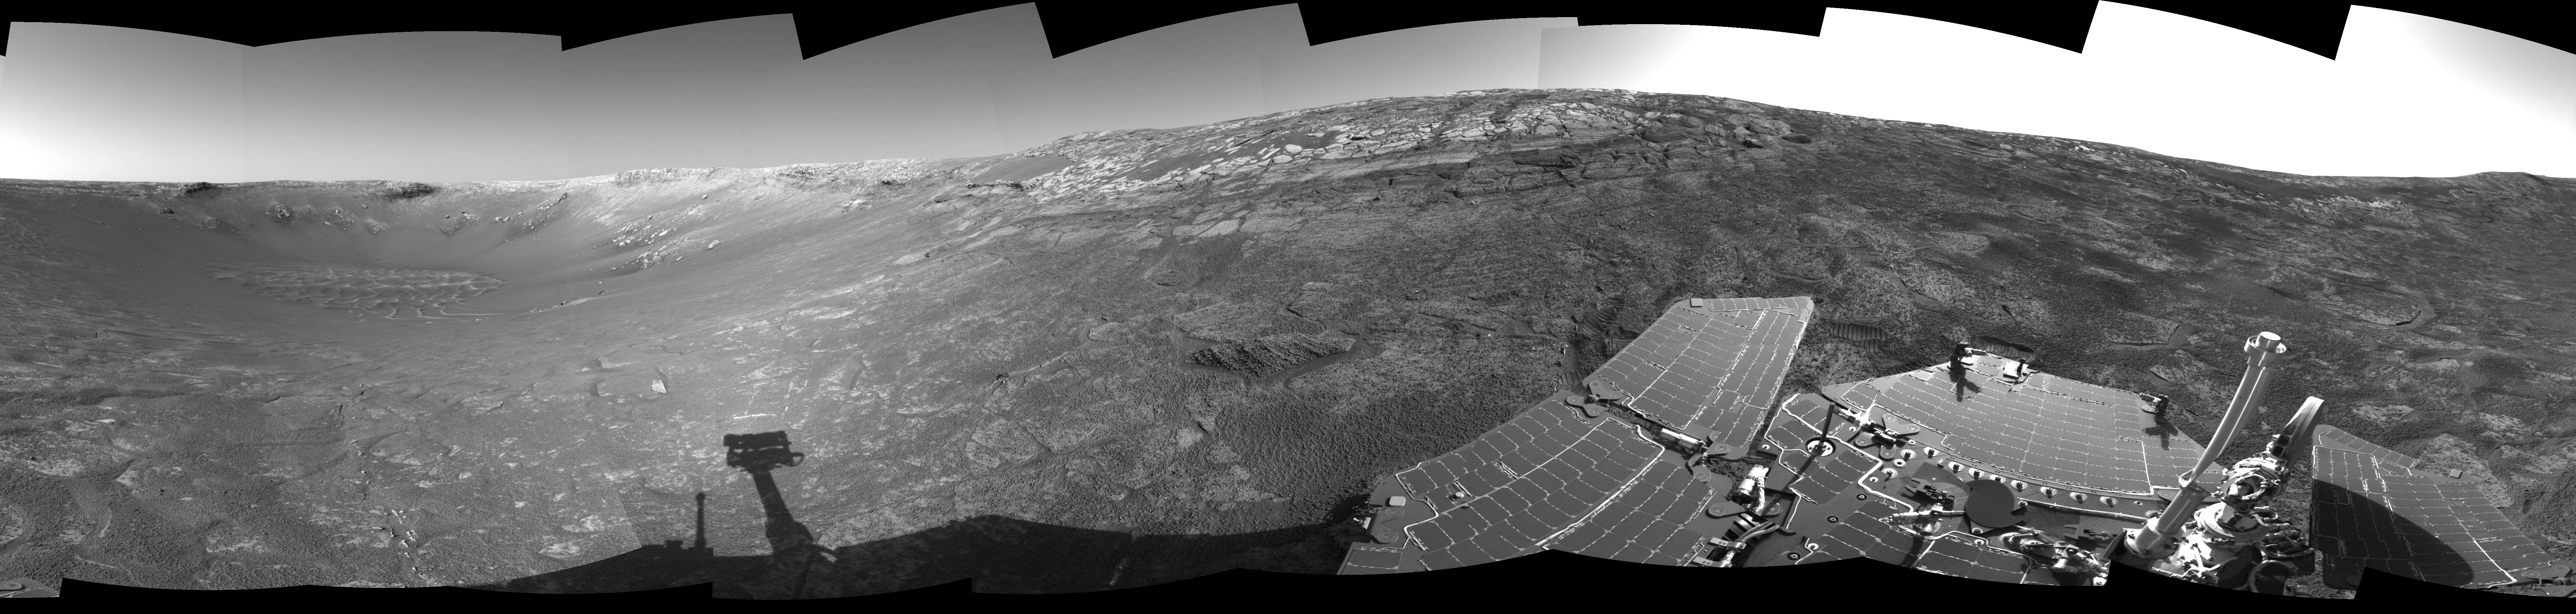

‘Endurance’ All Around (cylindrical)

This 360-degree view of the terrain surrounding NASA’s Mars Exploration Rover Opportunity was taken on the rover’s 171st sol on Mars (July 17, 2004). It was assembled from images taken by the rover’s navigation camera at a position referred to as “site 33.” Opportunity had driven 11 meters (36 feet) into “Endurance Crater.” The view is a cylindrical projection with geometrical seam correction.

Credit: NASA/JPL